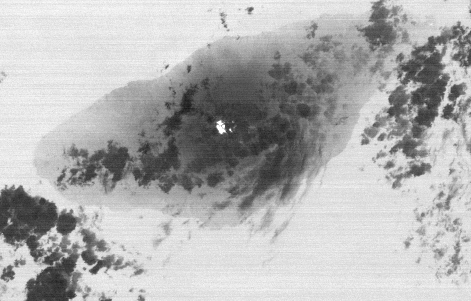

Simmering Vanuatu Volcano Imaged by NASA Satellite

On Sept. 28, 2017, Manaro Voui volcano on Ambae island in Vanuatu began spewing ash in a moderate eruption, prompting authorities to order the evacuation of all 11,000 residents. This nighttime thermal infrared image from the Advanced Spaceborne Thermal Emission and Reflection Radiometer (ASTER), acquired on Oct. 7, shows a hot spot (white) on the volcano’s summit crater, but no large eruption. Cold clouds are dark gray, the warmer island is gray, and the ocean, (warmer than the island), is light gray. The image covers an area of 17 by 26 miles (27 by 42.4 kilometers), and is centered at 15.4 degrees south, 167.8 degrees east.

With its 14 spectral bands from the visible to the thermal infrared wavelength region and its high spatial resolution of 15 to 90 meters (about 50 to 300 feet), ASTER images Earth to map and monitor the changing surface of our planet. ASTER is one of five Earth-observing instruments launched Dec. 18, 1999, on Terra. The instrument was built by Japan’s Ministry of Economy, Trade and Industry. A joint U.S./Japan science team is responsible for validation and calibration of the instrument and data products.

The broad spectral coverage and high spectral resolution of ASTER provides scientists in numerous disciplines with critical information for surface mapping and monitoring of dynamic conditions and temporal change. Example applications are: monitoring glacial advances and retreats; monitoring potentially active volcanoes; identifying crop stress; determining cloud morphology and physical properties; wetlands evaluation; thermal pollution monitoring; coral reef degradation; surface temperature mapping of soils and geology; and measuring surface heat balance.

The U.S. science team is located at NASA’s Jet Propulsion Laboratory, Pasadena, Calif. The Terra mission is part of NASA’s Science Mission Directorate, Washington, D.C.

Credit: NASA/METI/AIST/Japan Space Systems, and U.S./Japan ASTER Science Team